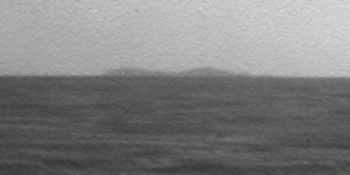

North Rim of Endeavour Crater on Horizon

A northern portion of the rim of Endeavour Crater is visible on the horizon of this image taken by the panoramic camera (Pancam) on NASA’s Mars Exploration Rover Opportunity on March 7, 2009, during the 1,820st Martian day, or sol, of the rover’s mission on Mars.

That portion of Endeavour’s rim is about 20 kilometers (12 miles) away from Opportunity’s position west of the crater when the image was taken. The width of the image covers approximately one degree of the horizon.

Credit: NASA/JPL-Caltech/Cornell